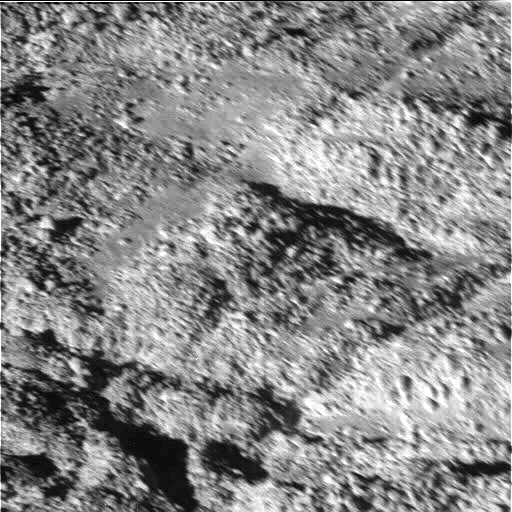

Boulder-Strewn Surface — Narrow Angle Camera View

The tortured southern polar terrain of Enceladus appears strewn with great boulders of ice in this fantastic view, one of the highest resolution images obtained so far by Cassini of any world.

Some smearing of the image due to spacecraft motion is apparent in this scene, which was acquired as Enceladus raced past Cassini’s field of view near the time of closest approach. At the time, the imaging cameras were pointed close to the moon’s limb (edge), rather than directly below the spacecraft. This allowed for less motion blur than would have been apparent had the cameras pointed straight down. Thus, the terrain imaged here was actually at a distance of 319 kilometers (198 miles) from Cassini.

At this fine scale, the surface is dominated by ice blocks between 10 and 100 meters (33 and 330 feet) across. The origin of these icy boulders is enigmatic. Scientists are interested in studying the sizes and numbers of the blocks in this bizarre scene, and in understanding whether terrain covered with boulders is common on Enceladus.

A wide-angle camera view centered on this location on Enceladus is available (see PIA06251), as well as a comparison view showing the position of this image within the wide-angle image (see PIA06250).

The image was taken during Cassini’s very close flyby of Enceladus on July 14, 2005, from a distance of approximately 208 kilometers (129 miles) above Enceladus. Resolution in the image is about 4 meters (13 feet) per pixel. The image has been contrast enhanced to improve the visibility of surface.

The Cassini-Huygens mission is a cooperative project of NASA, the European Space Agency and the Italian Space Agency. The Jet Propulsion Laboratory, a division of the California Institute of Technology in Pasadena, manages the mission for NASA’s Science Mission Directorate, Washington, D.C. The Cassini orbiter and its two onboard cameras were designed, developed and assembled at JPL. The imaging team is based at the Space Science Institute, Boulder, Colo.

Credit: NASA/JPL/Space Science Institute